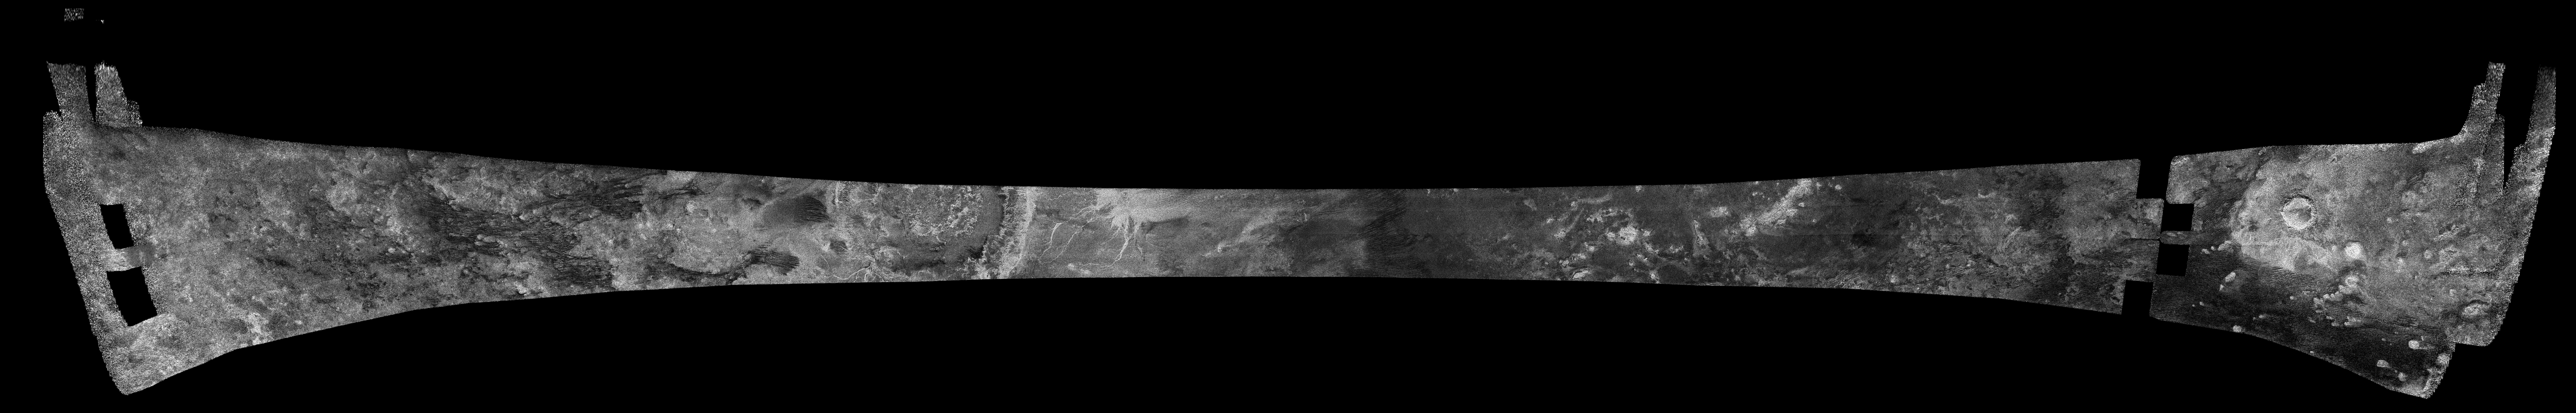

Titan Radar Swath (T-3 Flyby – Feb. 15, 2005)

This image was obtained by NASA’s Cassini radar instrument during a flyby on Feb. 15, 2005. Northern mid-latitudes (Northern Xanadu, Menrva, Omacatl Macula, Northeastern Fensal, Sinlap). The radar antenna was pointing toward Titan at an altitude of 1,577 kilometers (890 miles) during the closest approach.

The image has been processed with a resolution of 128 pixels/deg.

The Cassini-Huygens mission is a cooperative project of NASA, the European Space Agency and the Italian Space Agency. The Jet Propulsion Laboratory, a division of the California Institute of Technology in Pasadena, manages the mission for NASA’s Science Mission Directorate. The Cassini orbiter was designed, developed and assembled at JPL. The radar instrument was built by JPL and the Italian Space Agency, working with team members from the United States and several European countries.

Credit: NASA/JPL-Caltech/ASI